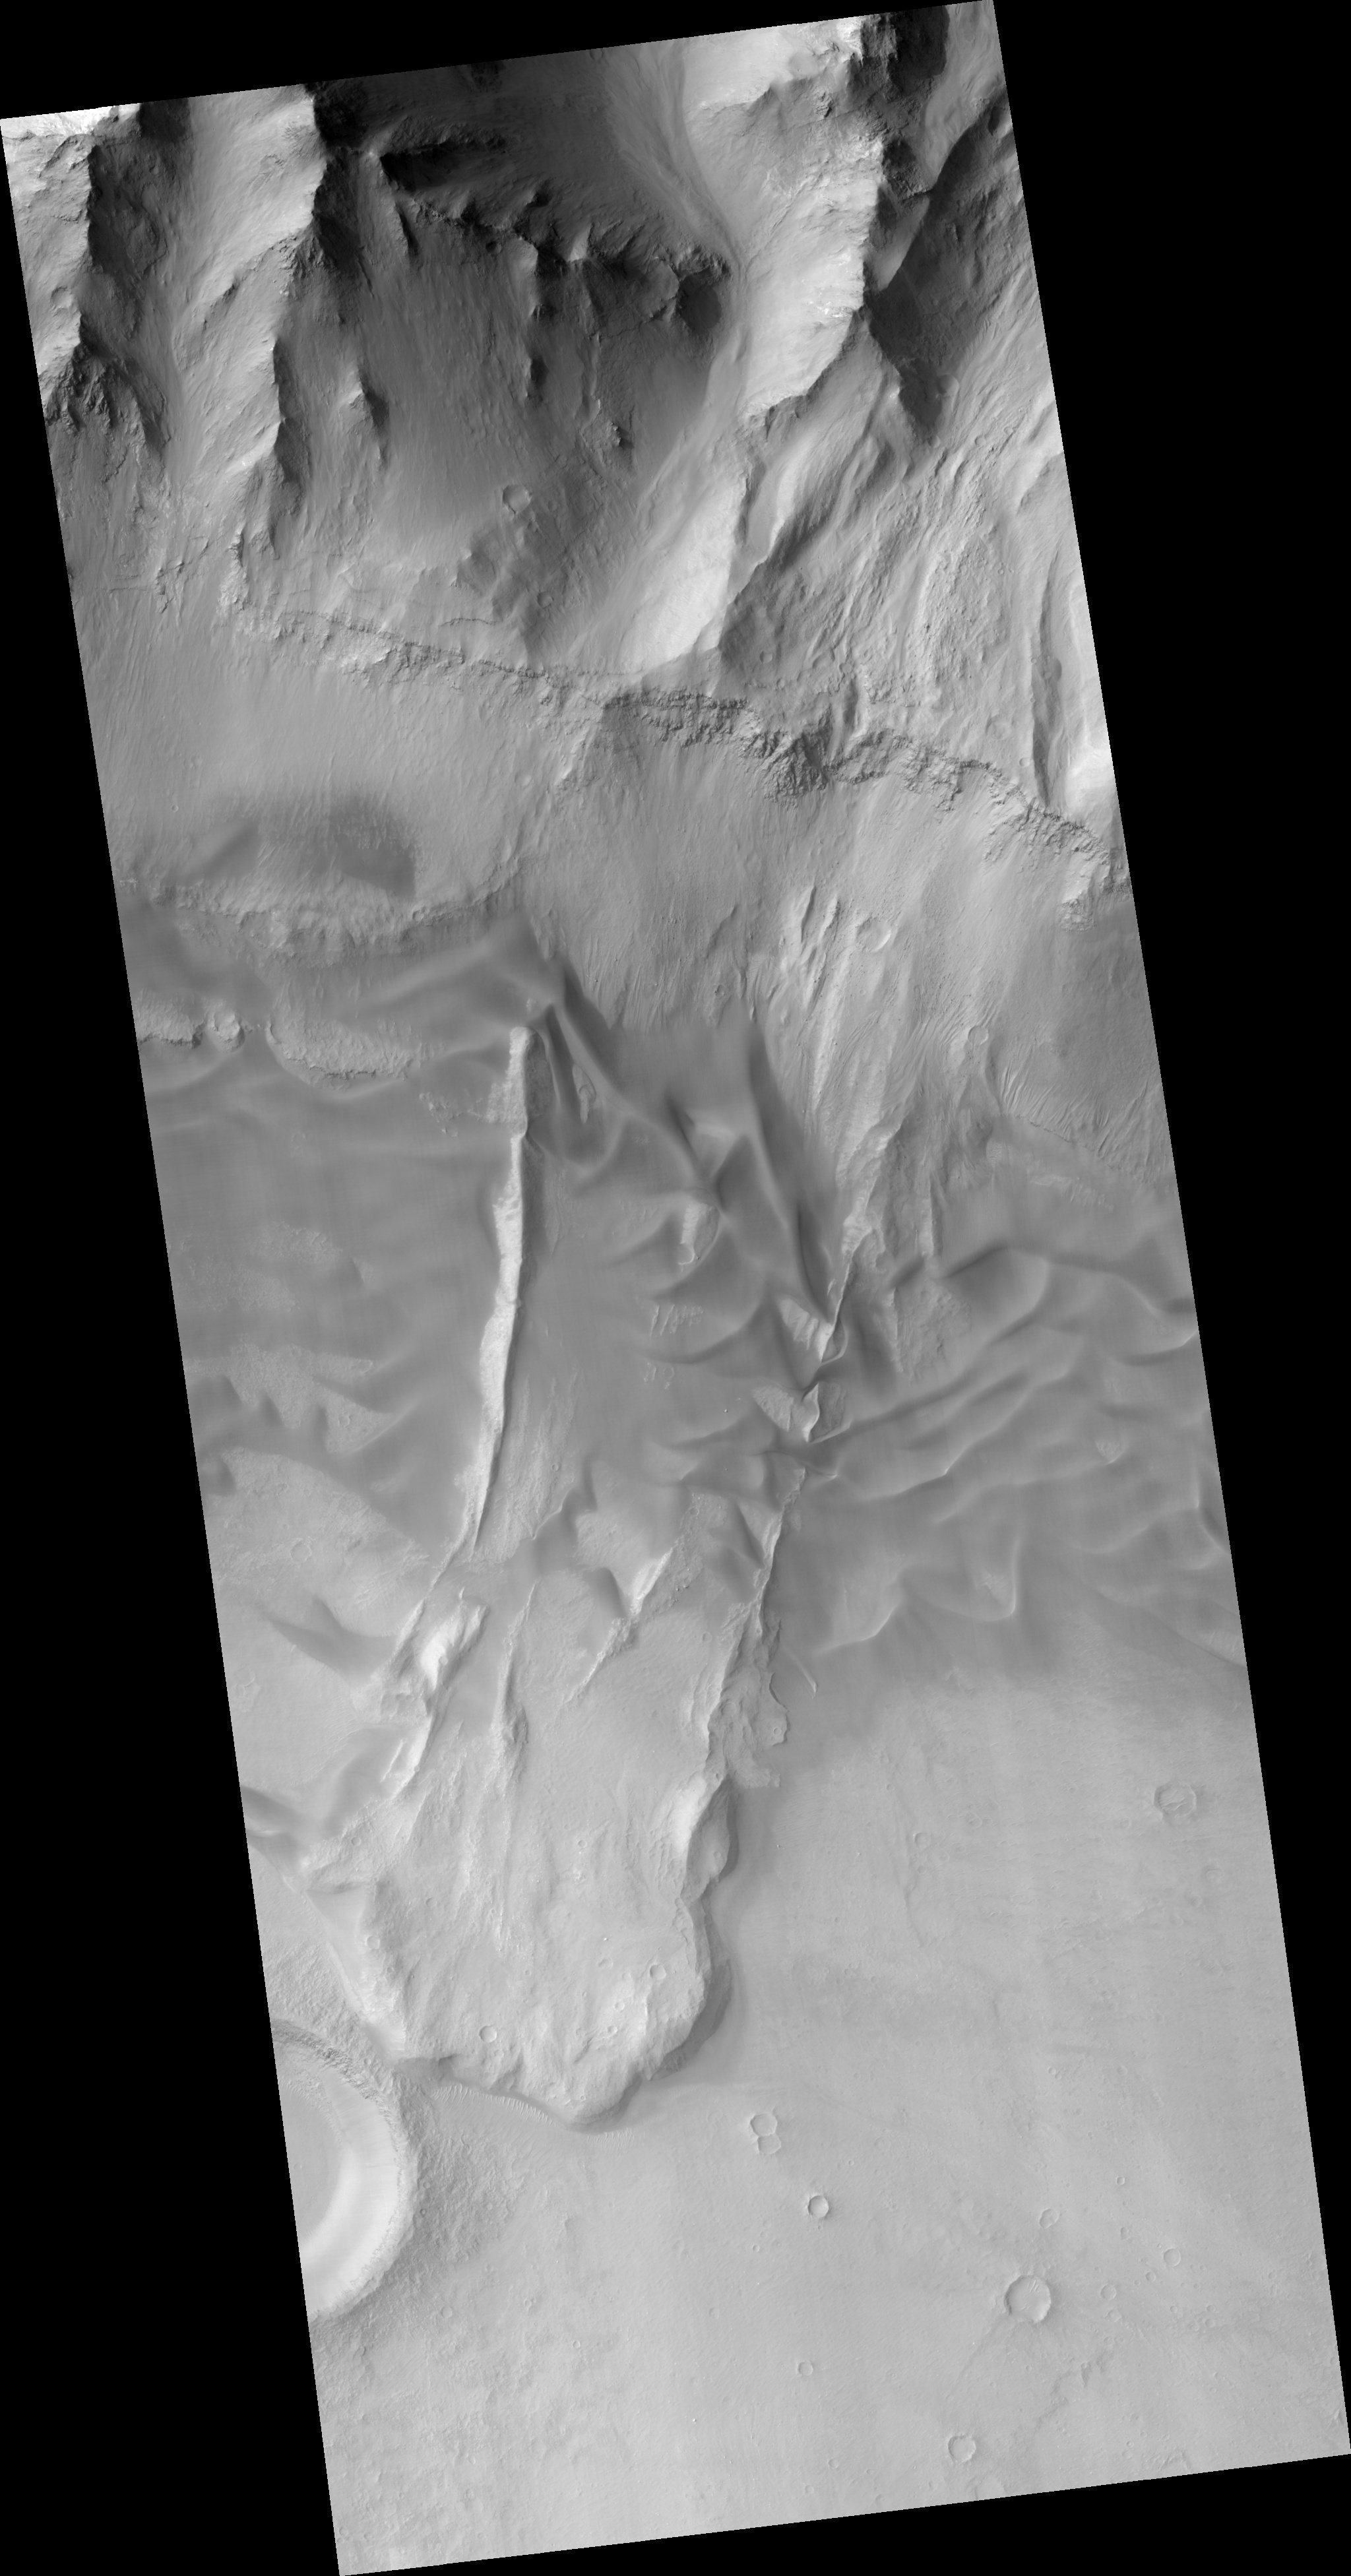

Slipping and Sliding in Coprates Chasma

This HiRISE image (PSP_001970_1655) shows a landslide in the Coprates Chasma region of Valles Marineris that occurred when a large unstable area of rock broke away from the cliffs along the top of the image.

This mass of falling rock broke into many small pieces as it slid downhill and came to rest at the base of the cliff, forming the lobate (curved) mound in the lower part of the image.

The smooth textured ripples that are in the central part of the image are sand dunes. Sand dunes form as wind-blown particles roll across the surface and accumulate. Since the air on Mars is very thin, sand dunes take much longer to form on Mars than they do on Earth. The presence of large sand dunes, along with many small impact craters, on top of this landslide indicates that movement of the slide occurred a very long time ago, perhaps hundreds of millions of years.

This landslide was probably caused by a strong earthquake. A nearby meteorite impact may have generated an earthquake that was sufficiently strong to cause this landslide. Alternatively, movement along nearby faults may have triggered the landslide.

The Valles Marineris region is cut by many faults and in fact contains many more landslides such as this one. Some scientists believe that these landslides represent a record of earthquake activity in this area. Understanding the history of earthquake activity in the region may help scientists to predict the likelihood that such earthquakes occur on Mars today.

Observation Toolbox
Acquisition date: 12 December 2006
Local Mars time: 3:42 PM
Degrees latitude (centered): -14.2°
Degrees longitude (East): 306.7°
Range to target site: 266.1 km (166.3 miles)
Original image scale range: 26.6 cm/pixel (with 1 x 1 binning) so objects ~80 cm across are resolved
Map-projected scale: 25 cm/pixel and north is up
Map-projection: EQUIRECTANGULAR
Emission angle: 7.0°
Phase angle: 53.9°
Solar incidence angle: 60°, with the Sun about 30° above the horizon
Solar longitude: 157.3°, Northern Summer

NASA’s Jet Propulsion Laboratory, a division of the California Institute of Technology in Pasadena, manages the Mars Reconnaissance Orbiter for NASA’s Science Mission Directorate, Washington. Lockheed Martin Space Systems, Denver, is the prime contractor for the project and built the spacecraft. The High Resolution Imaging Science Experiment is operated by the University of Arizona, Tucson, and the instrument was built by Ball Aerospace and Technology Corp., Boulder, Colo.

Credit: NASA/JPL/Univ. of Arizona